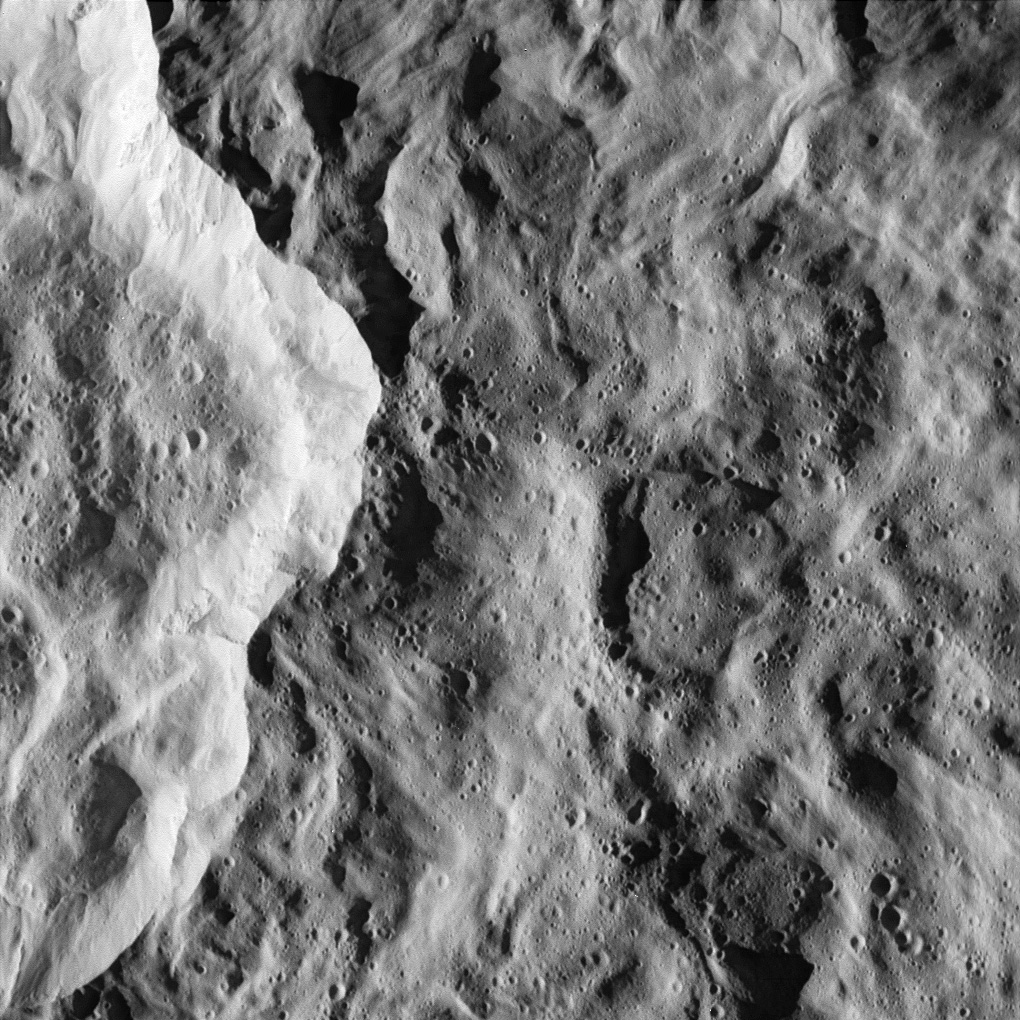

Catch that Crater

In the nick of time, the Cassini spacecraft snapped this image of the eastern rim of Saturn’s moon Rhea’s bright, ray crater. The impact event appears to have made a prominent bright splotch on the leading hemisphere of Rhea (see PIA06648). Because Cassini was traveling so fast relative to Rhea as the flyby occurred, the crater would have been out of the camera’s field of view in any earlier or later exposure.

The crater’s total diameter is about 50 kilometers (30 miles), but this rim view shows details of terrains both interior to the crater and outside its rim. The prominent bright scarp, left of the center, is the crater wall, and the crater interior is to the left of the scarp. The exterior of the crater (right of the scarp) is characterized by softly undulating topography and gentle swirl-like patterns that formed during the emplacement of the large crater’s continuous blanket of ejecta material.

Numerous small craters conspicuously pepper the larger crater’s floor and much of the area immediately outside of it. However, in some places, such as terrain in the top portion of the image and the bright crater wall, the terrain appears remarkably free of the small impacts. The localized “shot pattern” and non-uniform distribution of these small craters indicate that they are most likely secondary impacts — craters formed from fallback material excavated from a nearby primary impact site. Because they exist both inside and outside the large crater in this image, the source impact of the secondary impacts must have happened more recently than the impact event that formed the large crater in this scene.

This is one of the highest-resolution images of Rhea’s surface obtained during Cassini’s very close flyby on Nov. 26, 2005, during which the spacecraft swooped to within 500 kilometers (310 miles) of the large moon. Rhea is 1,528 kilometers (949 miles) across and is Saturn’s second largest moon, after planet-sized Titan.

The clear filter image was acquired with the wide-angle camera at an altitude of 511 kilometers (317 miles) above Rhea. Image scale is about 34 meters (112 feet) per pixel.

The Cassini-Huygens mission is a cooperative project of NASA, the European Space Agency and the Italian Space Agency. The Jet Propulsion Laboratory, a division of the California Institute of Technology in Pasadena, manages the mission for NASA’s Science Mission Directorate, Washington, D.C. The Cassini orbiter and its two onboard cameras were designed, developed and assembled at JPL. The imaging operations center is based at the Space Science Institute in Boulder, Colo.

Credit: NASA/JPL/Space Science Institute